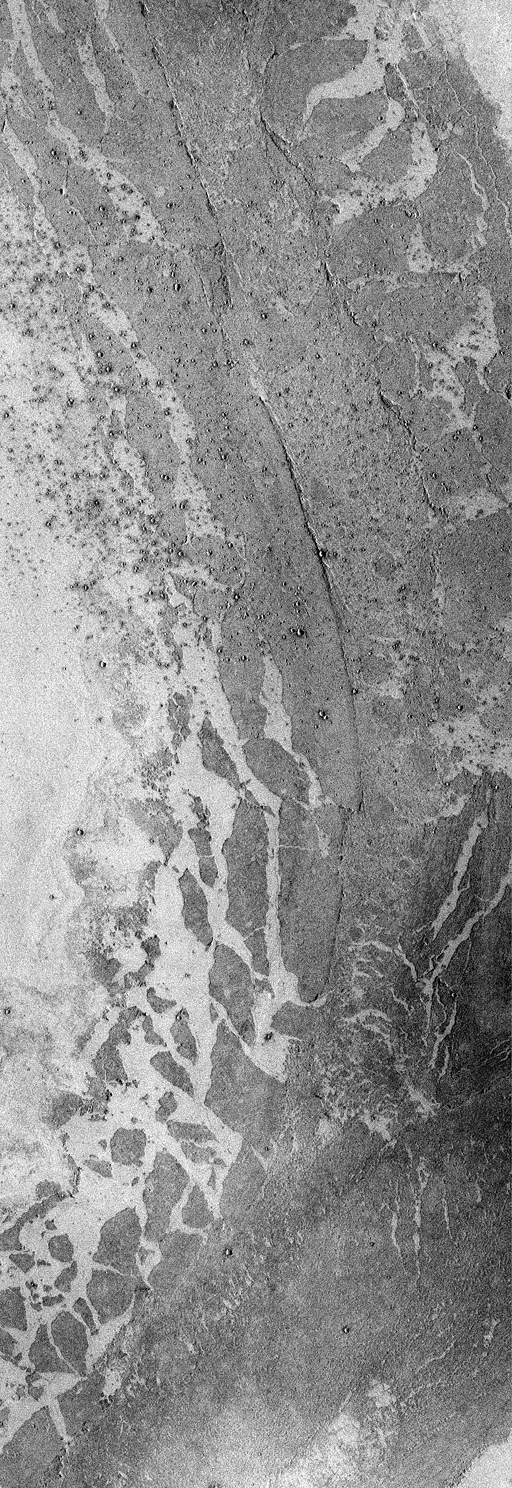

Mars Volcanism: Large, Fluid Lava Flows

The Mars Global Surveyor (MGS) Mars Orbiter Camera (MOC) in 1998 confirmed that a vast region of Mars south of the Elysium volcanoes is covered by a relatively young lava surface that was very fluid when it erupted–so fluid that it ran more than a thousand kilometers (more than 600 miles) across a region known as the Elysium Basin and a channel named Marte Vallis. This result was initially reported by MOC scientists in October 1998 (CLICK HERE for the previous Elysium Basin release). The picture above expands upon these results.

MOC image 38804 (above) shows a portion of Marte Vallis. Marte Vallis has been thought by some to have been carved by a giant water flood. However, the picture shown here does not have any flood features. If there ever was a water flood, all of the evidence in this particular location (at 7.1°N latitude and 182.7°W longitude; CLICK HERE for a context image) has been covered-up by a vast lava flow. When it was forming, the lava flowed from the lower left, toward the center right, then curved to the left and flowed toward the top-center of the frame.

The center of the lava flow in image 38804 has a wide, shallow channel bounded by steep, discontinuous walls–also known as levees. Such leveed channels are commonly the conduit through which some of the later stages of molten rock are transported along a lava flow. The margins of the lava flow are broken into plates–some of them several kilometers across. These plates were once part of a hard, rock crust that floated on molten lava. As the lava flowed down Marte Vallis, huge chunks of this crust broke off at the margins of the flow and floated a few kilometers away from where they had originated. Long after the lava had cooled and hardened, a distant meteorite impact splashed ejecta across the martian surface such that a field of small craters–known as secondary craters–formed on top of the lava flow shown here.

MOC image 38804 was taken on June 25, 1998. This subframe shows an area 15.8 km by 45.8 km (9.8 miles by 28.5 miles) in size. The image here has a resolution of about 31 meters (101 feet) per pixel. North is approximately up, illumination is from the right.

Malin Space Science Systems and the California Institute of Technology built the MOC using spare hardware from the Mars Observer mission. MSSS operates the camera from its facilities in San Diego, CA. The Jet Propulsion Laboratory’s Mars Surveyor Operations Project operates the Mars Global Surveyor spacecraft with its industrial partner, Lockheed Martin Astronautics, from facilities in Pasadena, CA and Denver, CO.

Credit: NASA/JPL/Malin Space Science Systems